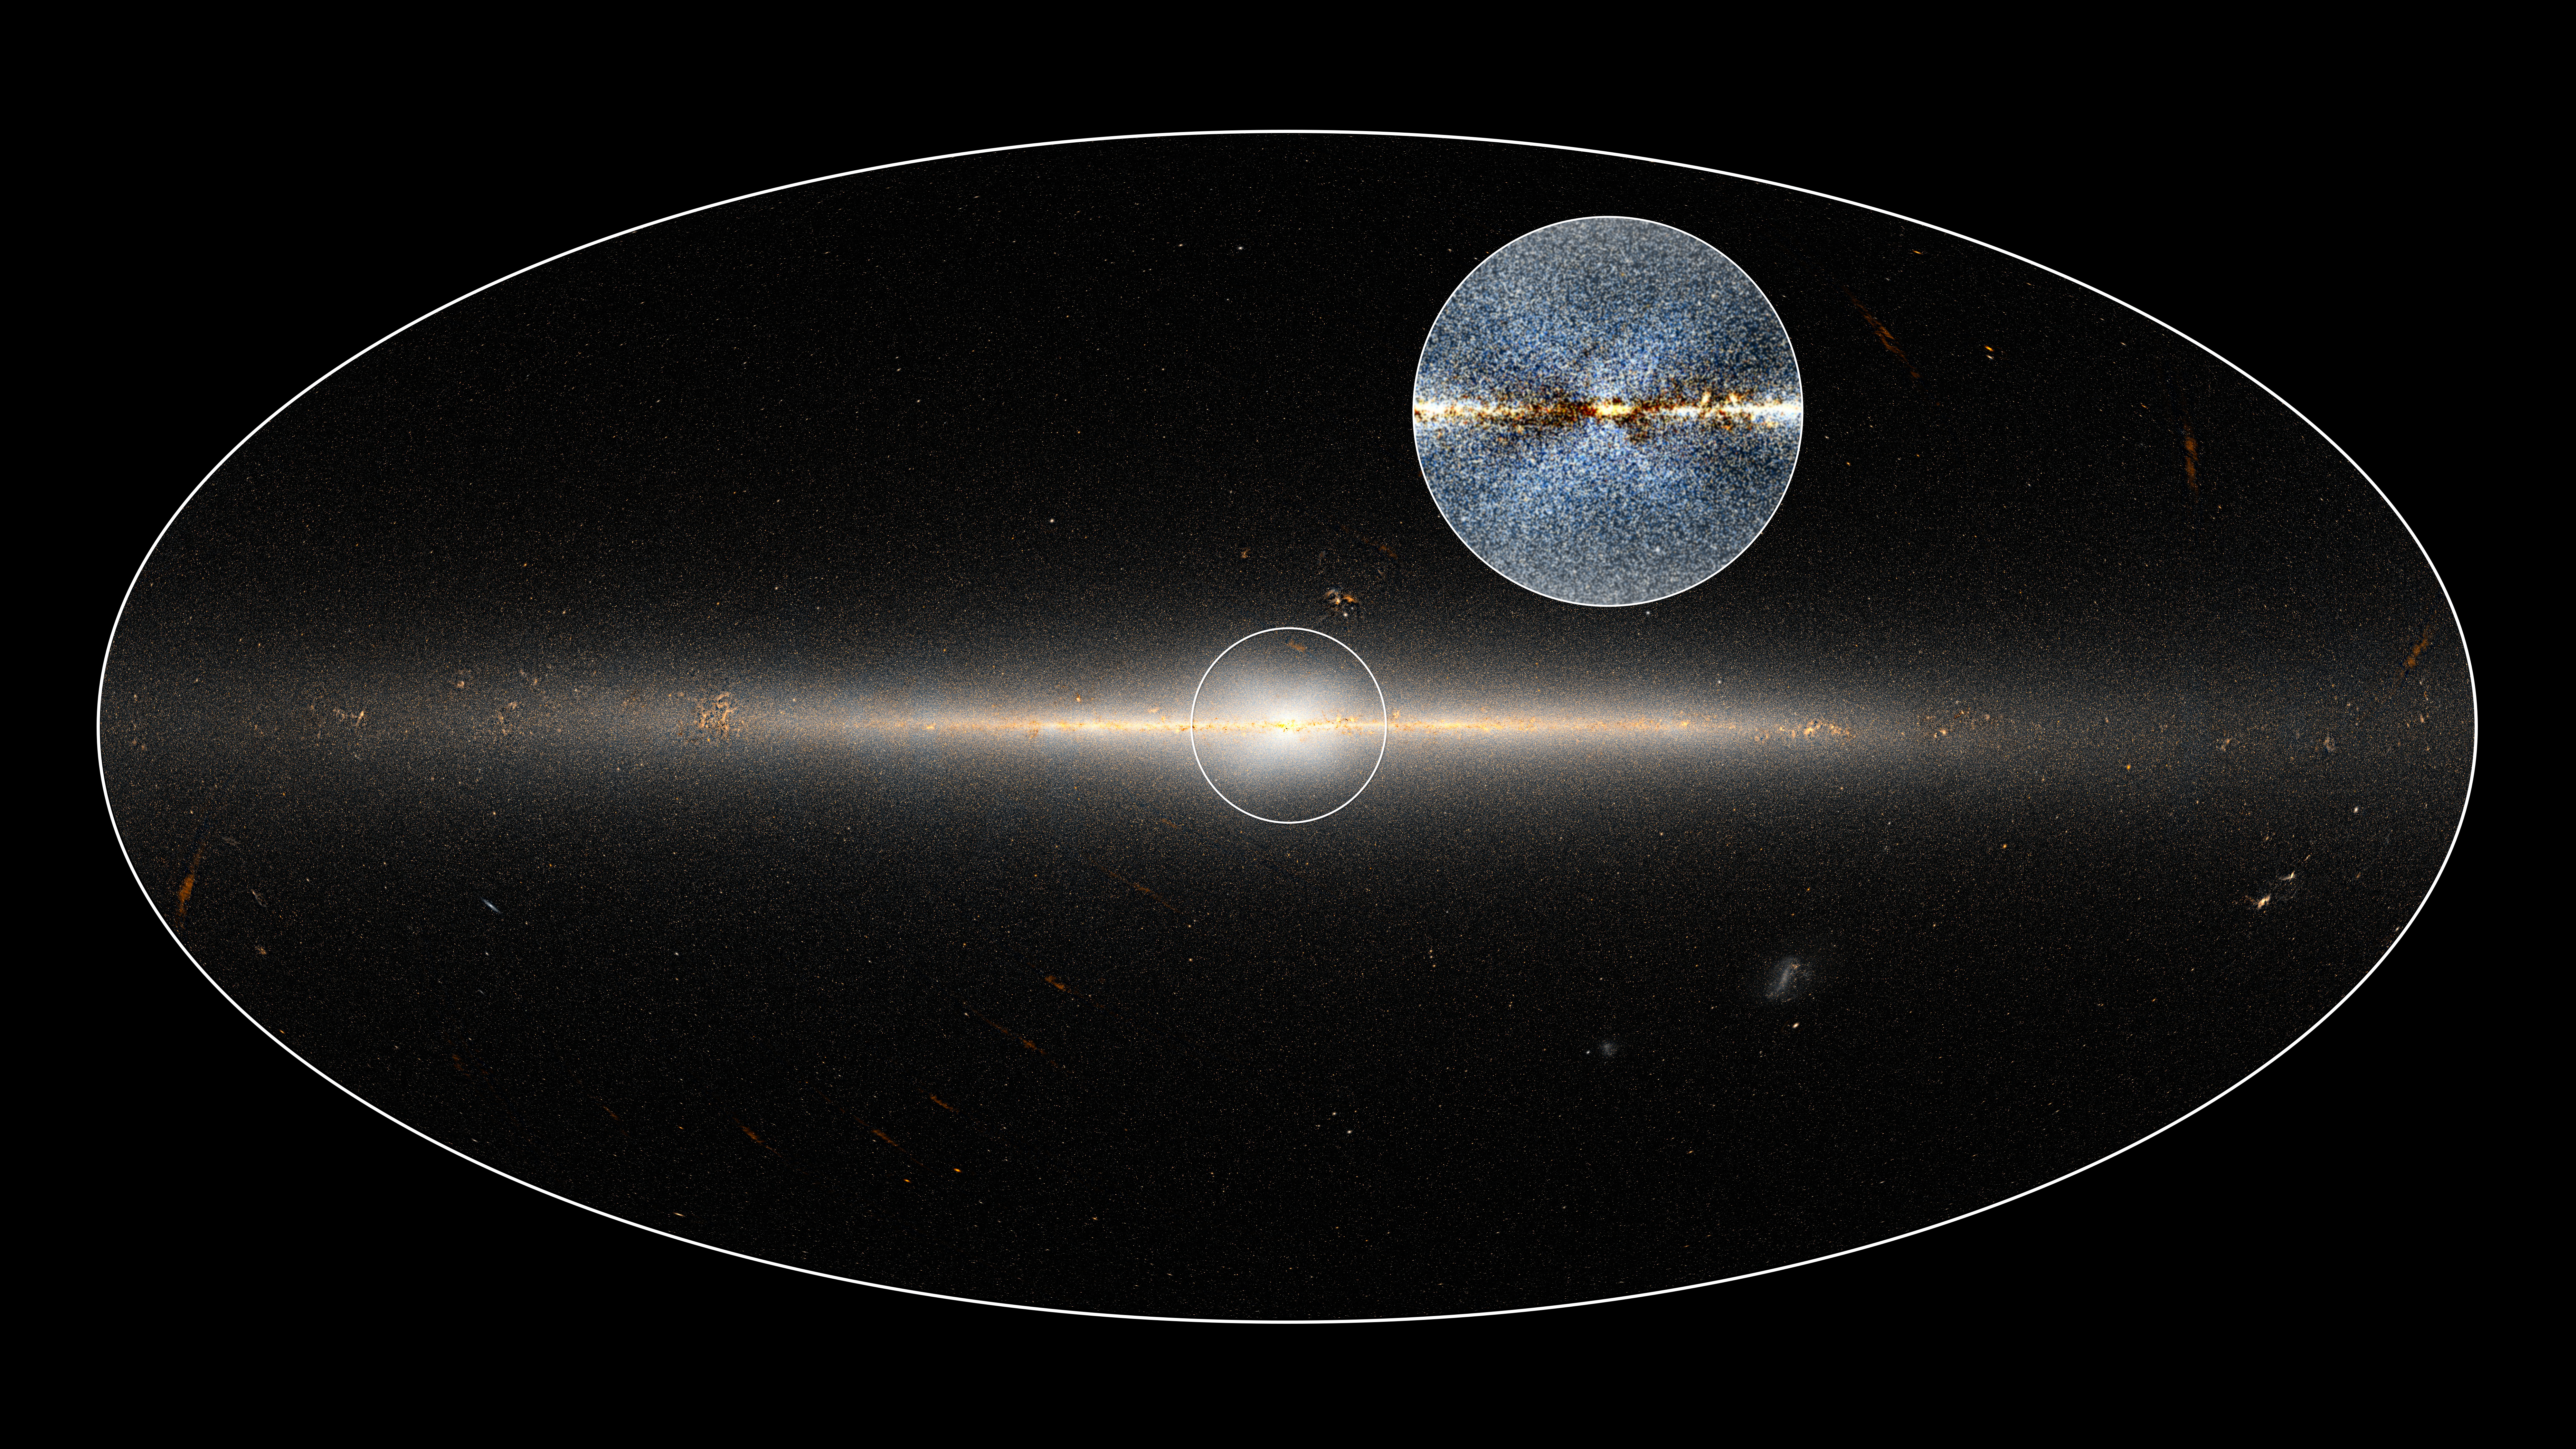

X-Shaped Bulge in the Milky Way

Download the high resolution TIFF file

In 2010, NASA’s Wide-field Infrared Survey Explorer (WISE) mission observed the entire sky twice. Astronomers used these data to point out the X-shaped structure in the bulge of the Milky Way, contained in the small circle at center, as well as the inset image. The circled central portion covers roughly the area of sky that would be blocked by a basketball when held out at arm’s length.

Dustin Lang, an astronomer at the Dunlap Institute of the University of Toronto, used these data to make this map, which shows the full 360-degree panorama of the sky as seen by WISE. Lang collaborated with Melissa Ness, postdoctoral researcher at the Max Planck Institute for Astronomy in Germany,

NASA’s Jet Propulsion Laboratory in Pasadena, California, managed and operated WISE for NASA’s Science Mission Directorate in Washington. The spacecraft was put into hibernation mode in 2011, after it scanned the entire sky twice, completing its main objectives. In September 2013, WISE was reactivated, renamed NEOWISE and assigned a new mission to assist NASA’s efforts to identify potentially hazardous near-Earth objects. The 2MASS mission was a joint effort between the California Institute of Technology, Pasadena; the University of Massachusetts, Amherst; and JPL. Caltech manages JPL for NASA. WISE, NEOWISE and 2MASS data are archived at the Infrared Processing and Analysis Center, or IPAC, at Caltech.

Credit: NASA/JPL-Caltech